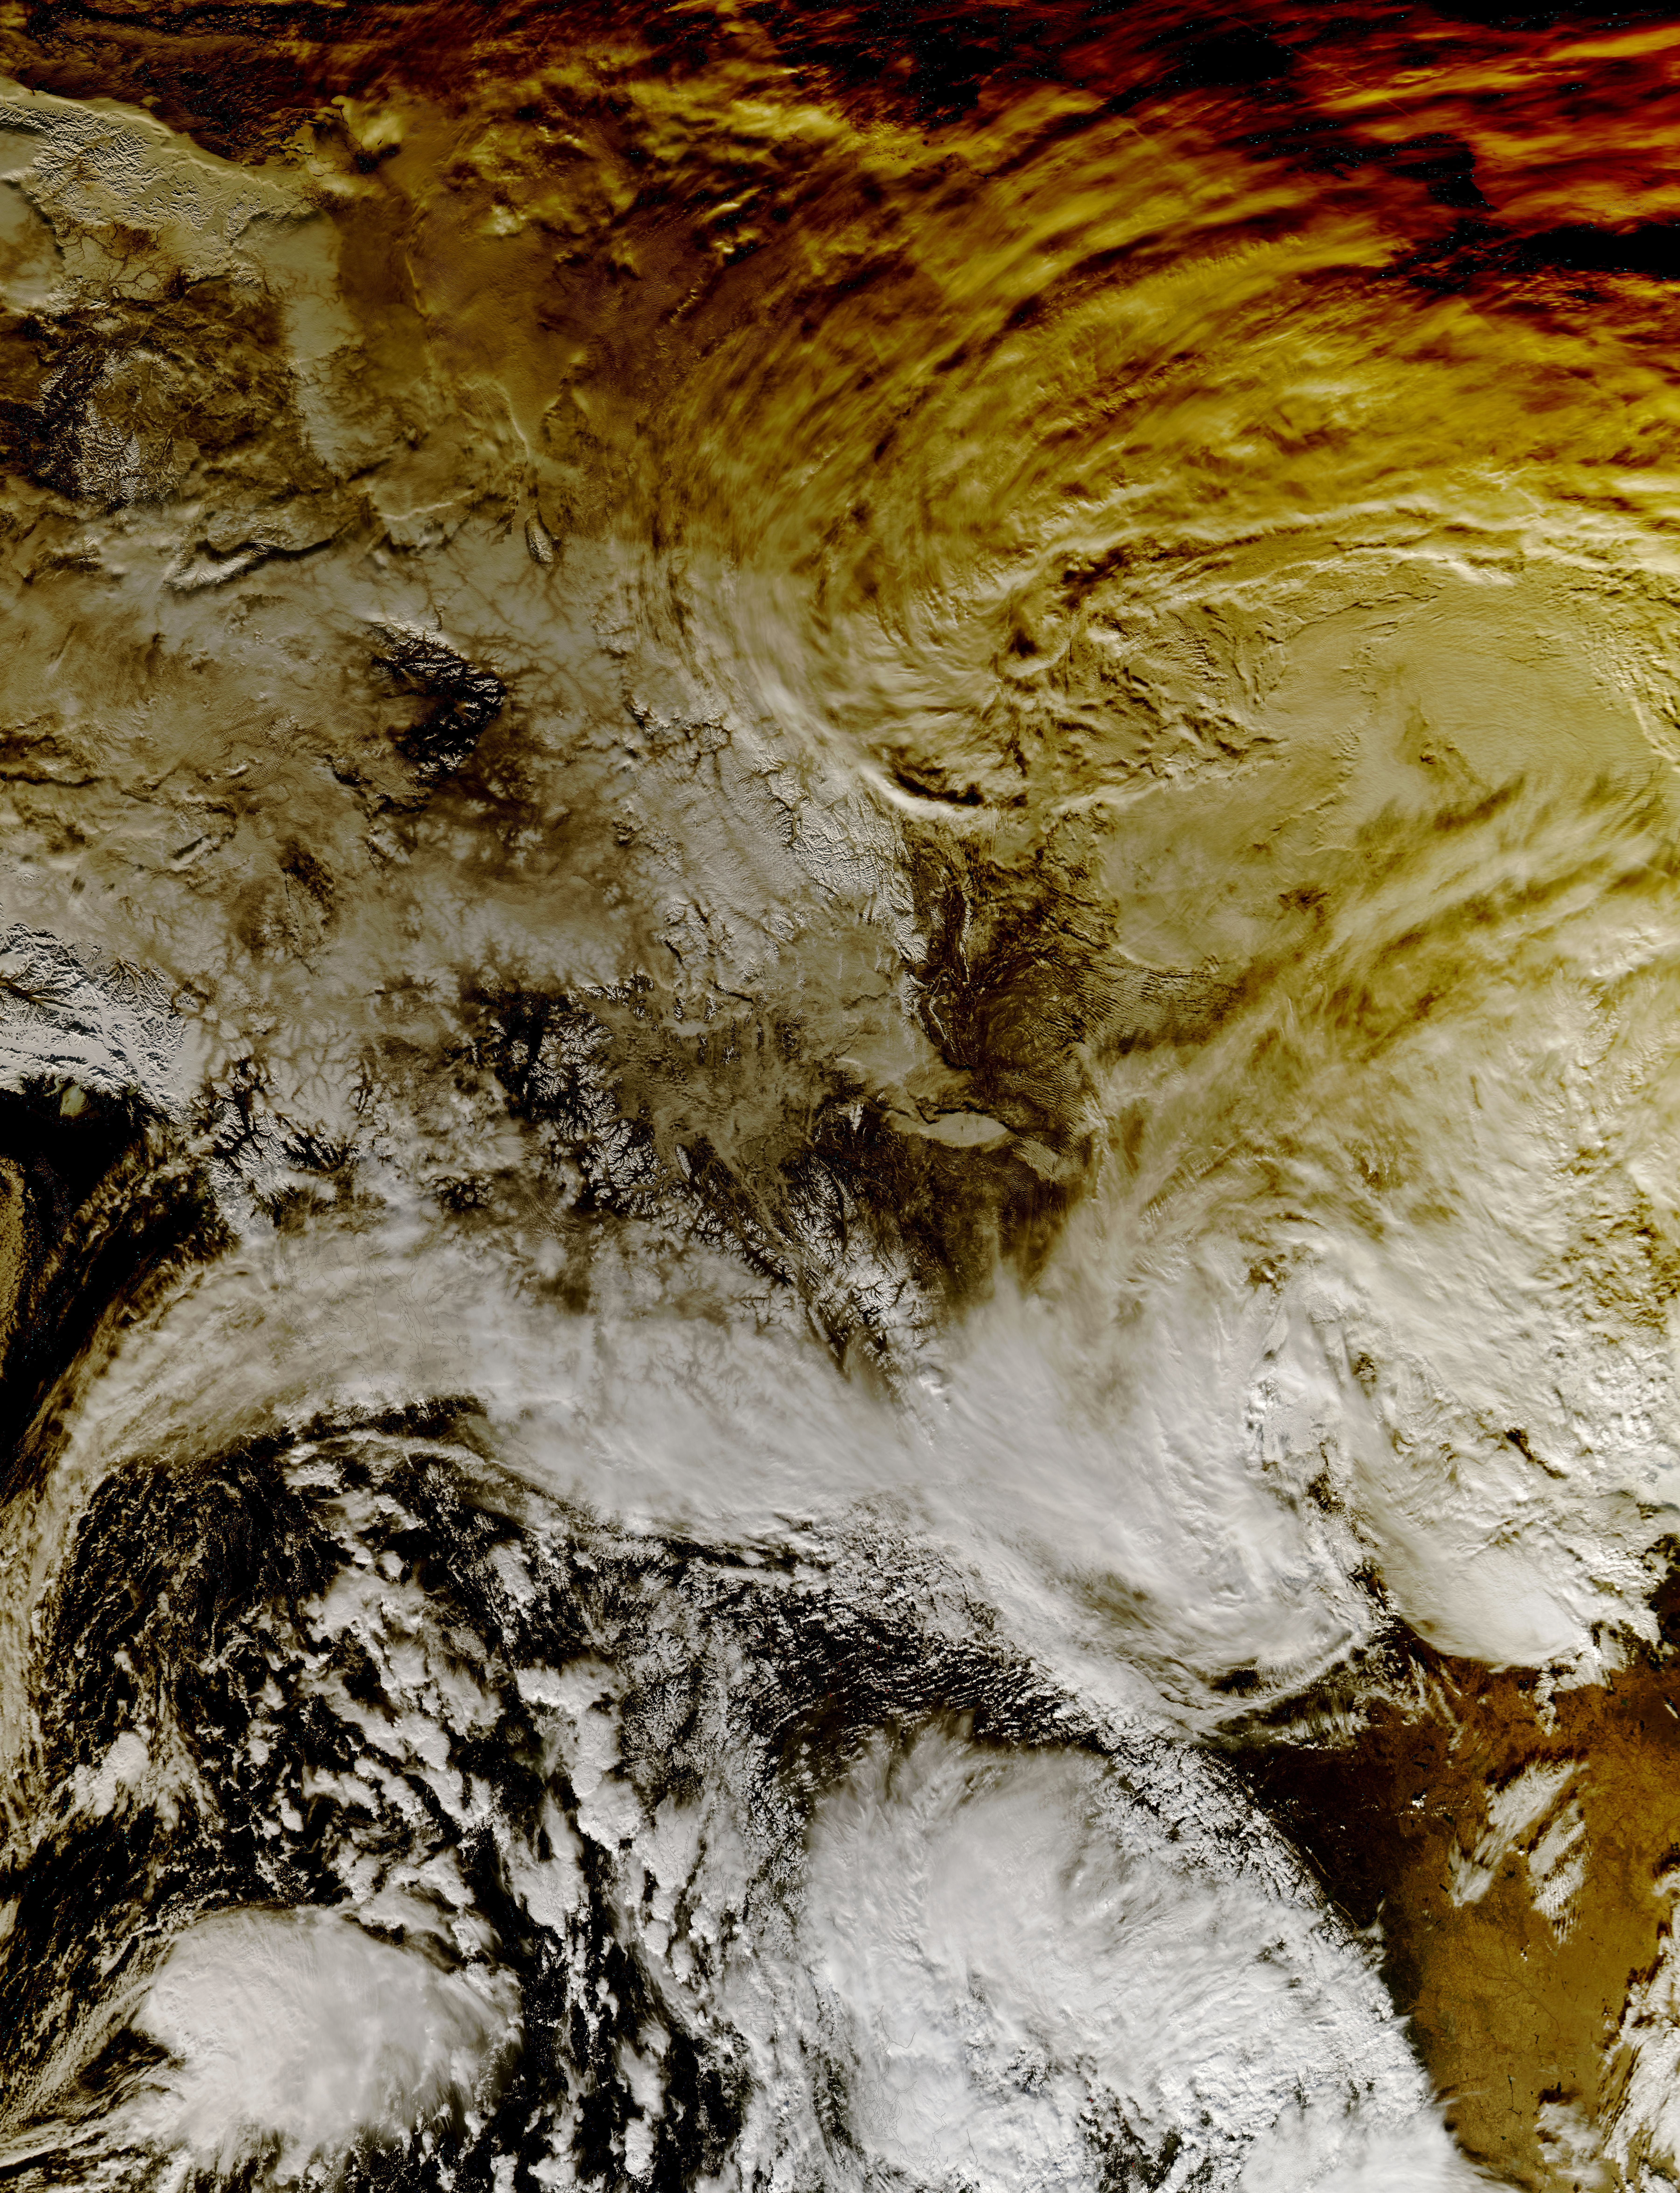

NASA's Aqua Satellite Sees Partial Solar Eclipse Effect in Western Canada

This image shows how a partial solar eclipse darkened clouds over the Yukon and British Columbia in western Canada. It was taken on Oct. 23 at 21:20 UTC (5:20 p.m. EDT) by the Moderate Resolution Imaging Spectroradiometer instrument that flies aboard NASA's Aqua satellite.

Credit: NASA Goddard MODIS Rapid Response Team Unlabeled image